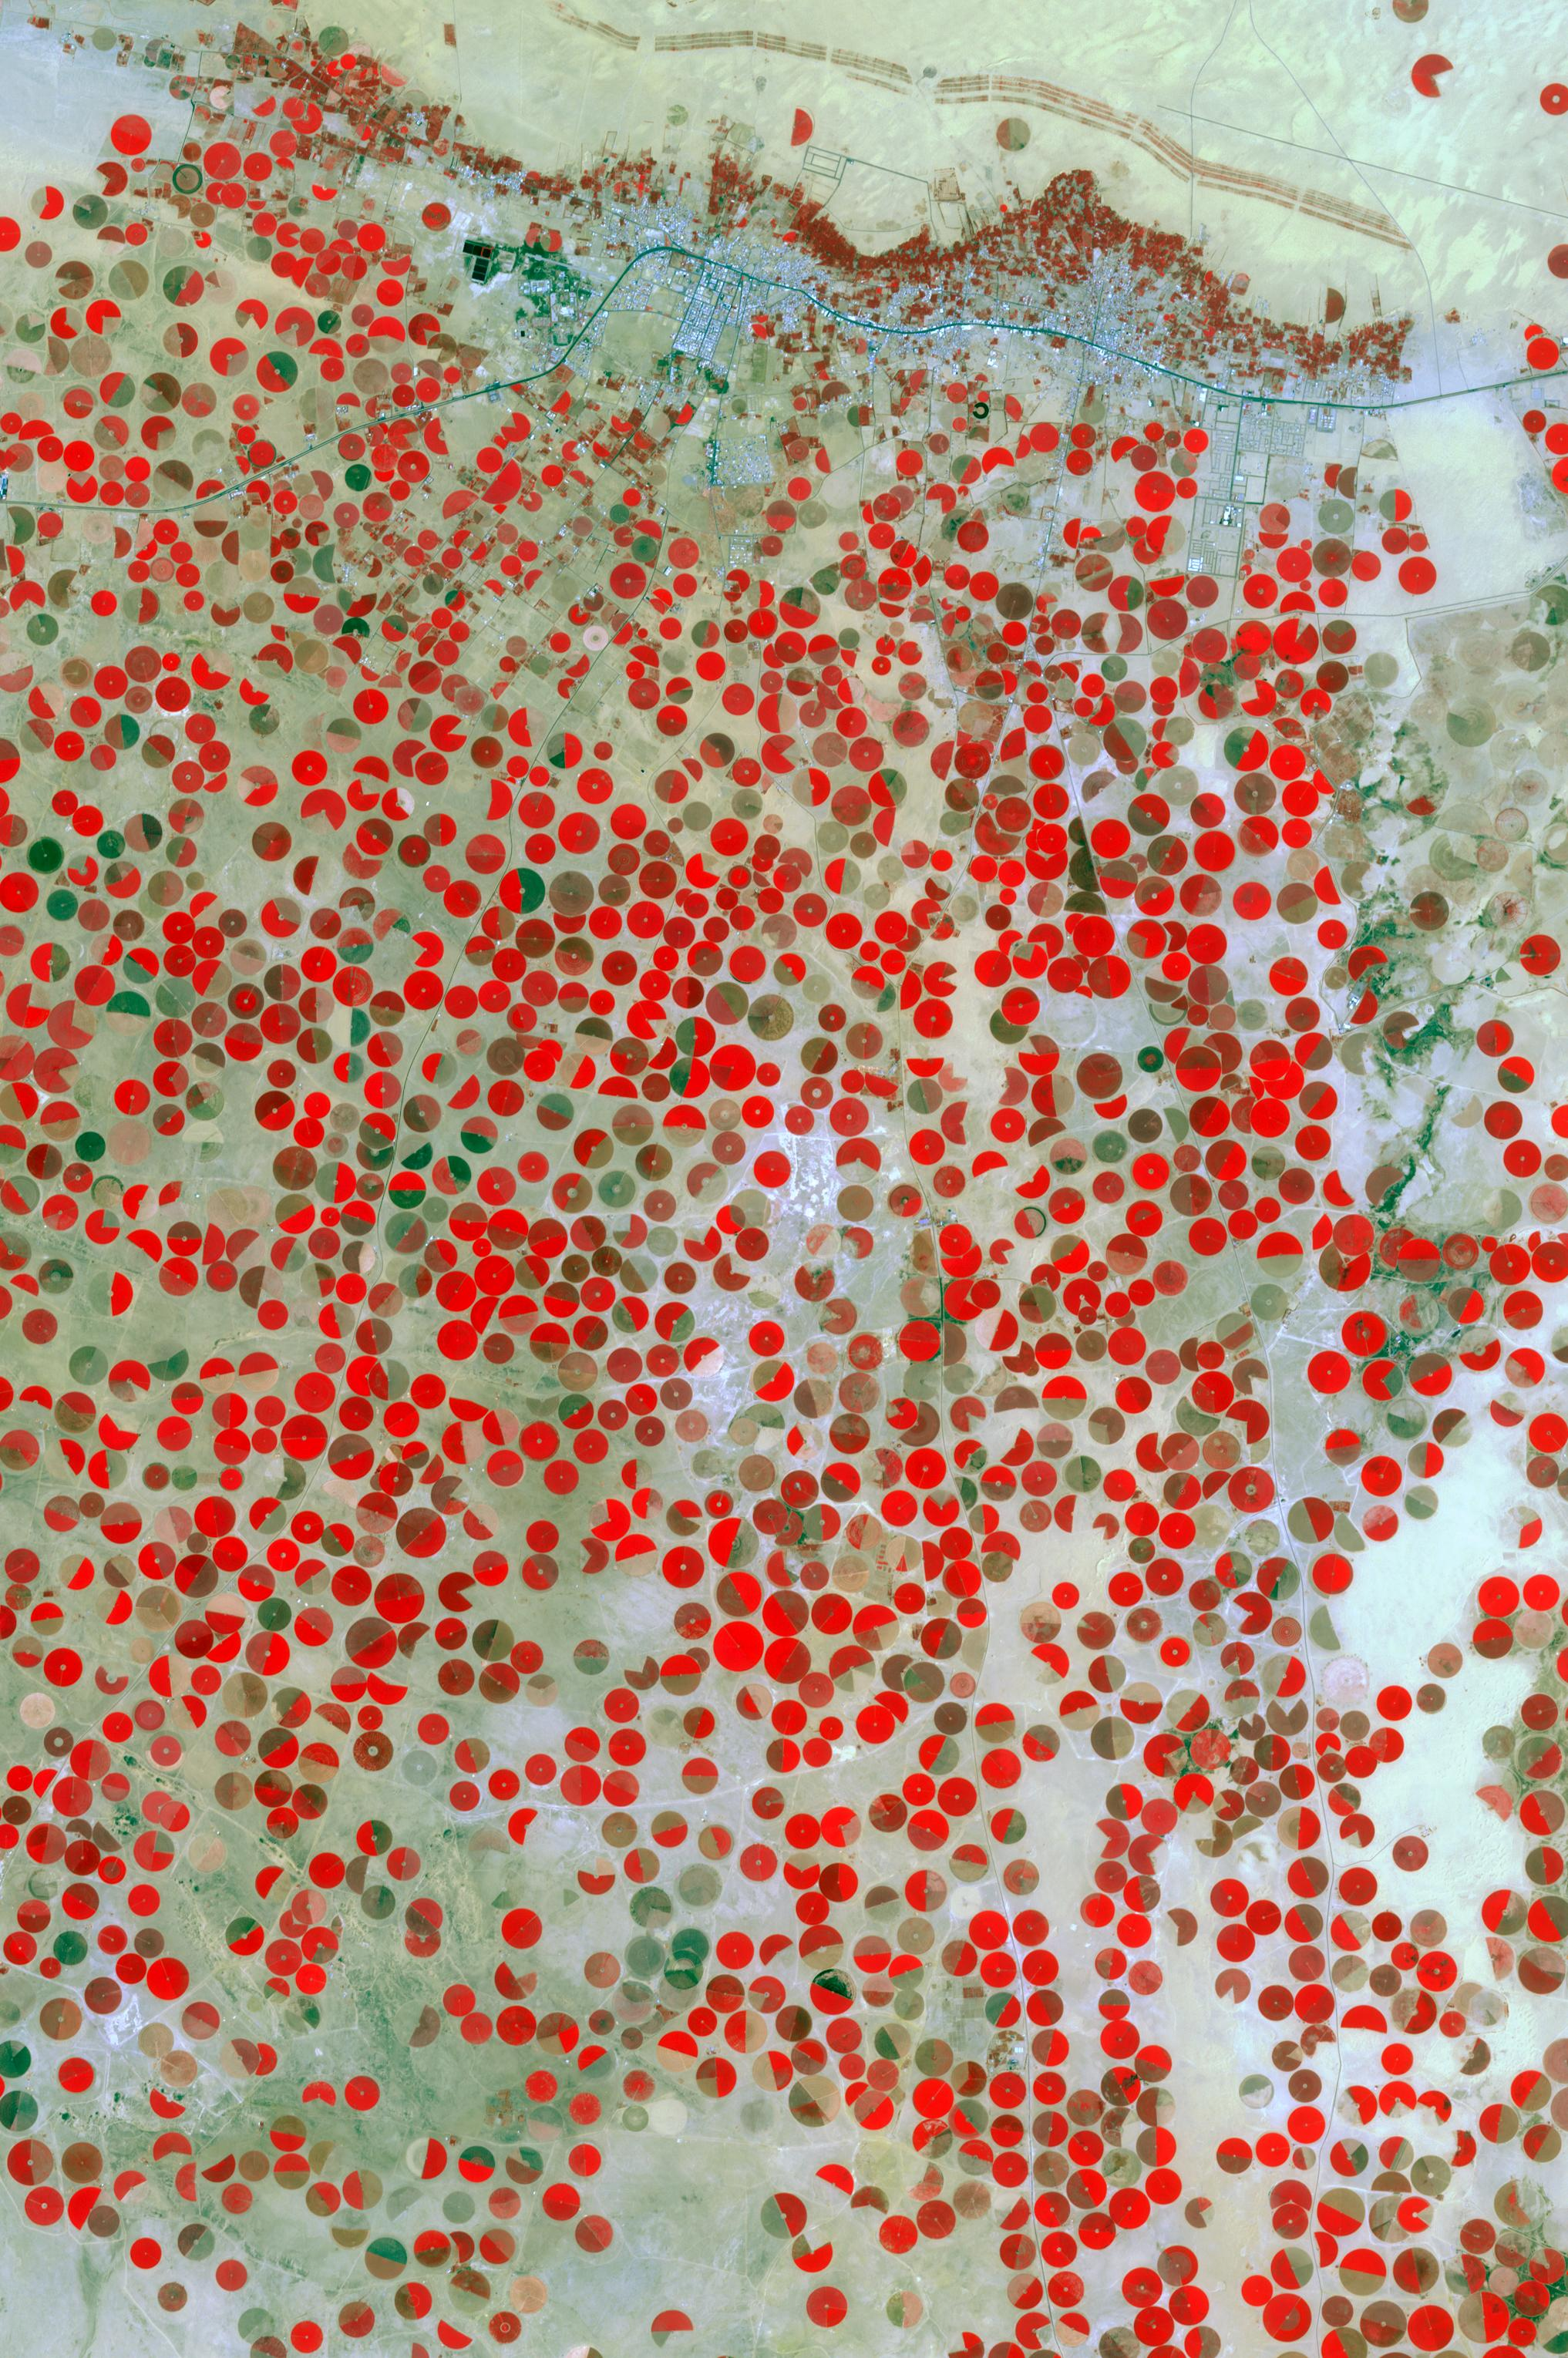

Wadi Al Dawasir, Saudi Arabia

In the middle of the Arabian desert the city Green Oasis Wadi Al Dawasir is being developed as a new urban center for the Wadi Al Dawasir region of Saudi Arabia. Huge solar fields supply the entire city and the surrounding region with energy. Hundreds of circular agricultural fields are fed by center pivot irrigation apparatus, drawing water from subterranean aquifers. The image was acquired March 30, 2013, covers an area of 30 x 45 km, and is located at 20.2 degrees north, 44.8 degrees east.

With its 14 spectral bands from the visible to the thermal infrared wavelength region and its high spatial resolution of 15 to 90 meters (about 50 to 300 feet), ASTER images Earth to map and monitor the changing surface of our planet. ASTER is one of five Earth-observing instruments launched Dec. 18, 1999, on Terra. The instrument was built by Japan’s Ministry of Economy, Trade and Industry. A joint U.S./Japan science team is responsible for validation and calibration of the instrument and data products.

The broad spectral coverage and high spectral resolution of ASTER provides scientists in numerous disciplines with critical information for surface mapping and monitoring of dynamic conditions and temporal change. Example applications are: monitoring glacial advances and retreats; monitoring potentially active volcanoes; identifying crop stress; determining cloud morphology and physical properties; wetlands evaluation; thermal pollution monitoring; coral reef degradation; surface temperature mapping of soils and geology; and measuring surface heat balance.

The U.S. science team is located at NASA’s Jet Propulsion Laboratory, Pasadena, Calif. The Terra mission is part of NASA’s Science Mission Directorate, Washington, D.C.

Credit: NASA/GSFC/METI/ERSDAC/JAROS, and U.S./Japan ASTER Science Team